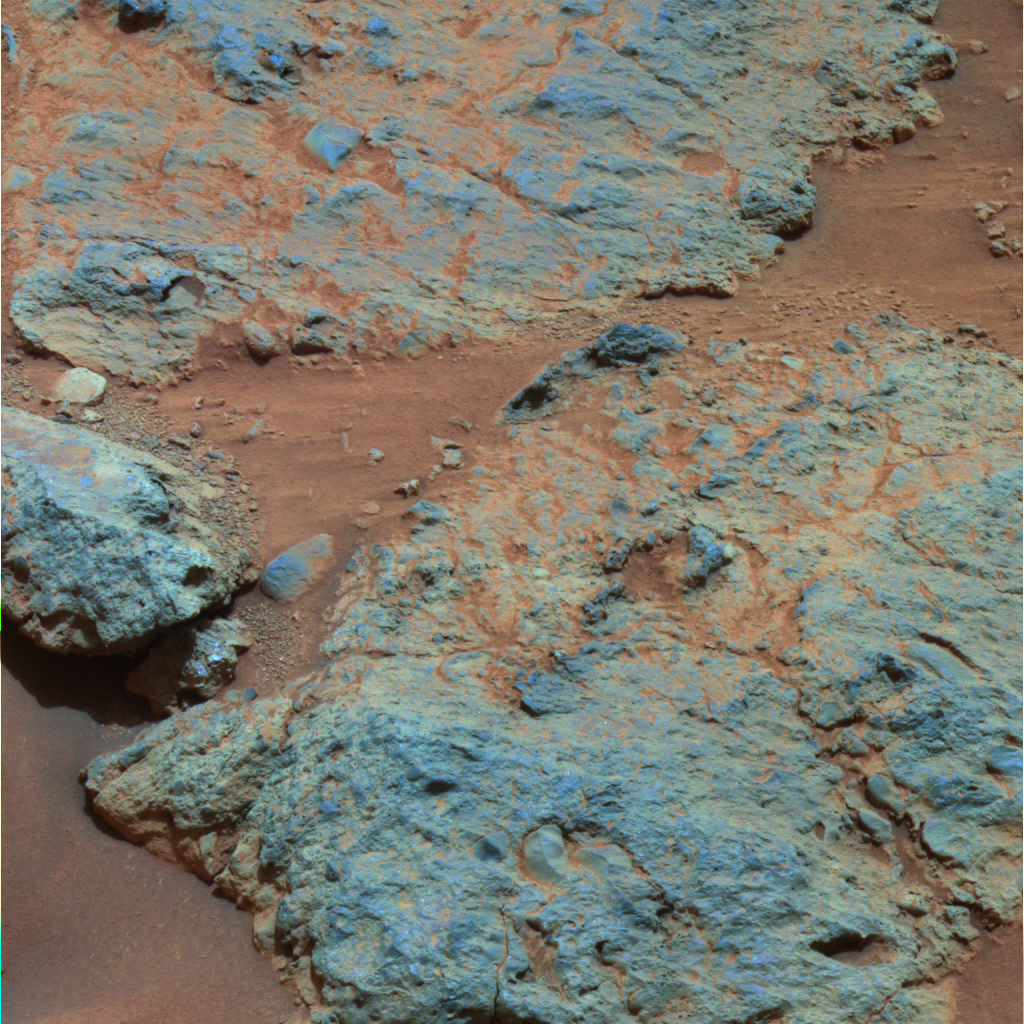

Sitting on ‘Voltaire’

This false-color mosaic was taken with Spirit’s panoramic camera on martian day, or sol, 554 (July 25, 2005), while Spirit was sitting on the “Voltaire” layered rock outcrop.

A rock within the Voltaire outcrop, called “Haussmann,” exhibited many interesting patterns, including rounded pebbles that are approximately 2 to 3 centimeters (.8 to 1.2 inches) across. The pebbles are embedded in a finer-grained matrix of material. The striations in Haussmann are noted. The rounded pebbles must have been exposed to erosion in the past, before they were embedded into the rock.

The layered rocks in this area are thought to have formed from an impact event, as ejected deposits. They illustrate the complexity of the rocks found by Spirit as the rover made its way to the summit of Husband Hill.

Credit: NASA/JPL/Cornell